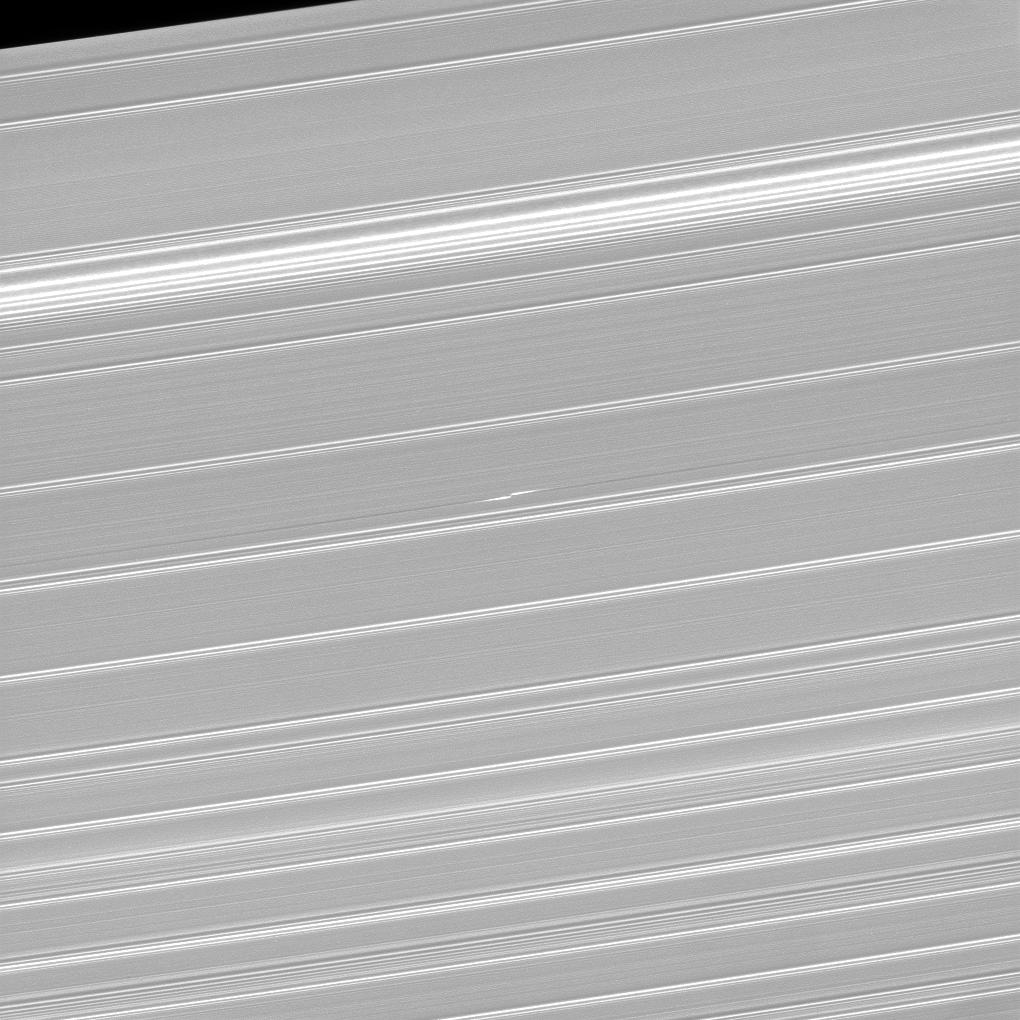

Checking in on Bleriot

What appears as a pair of bright dashes at the center of this image is one of the features rings scientists have dubbed “propellers.” This particular propeller, named Bleriot, marks the presence of a body that is much larger than the particles that surround it, yet too small to clear out a complete gap in the rings (like Pan and Daphnis) and become a moon in its own right. Although the moonlet at the core of the propeller is itself too small to see, the disturbances in the rings caused by its gravity betray its presence.

Cassini scientists have been tracking propeller features like this one for years in order to learn how their orbits change over time. From this, they hope to gain insight into how forming planets migrate in the disks in which they form.

For more on Bleriot, see PIA12792.

This view looks toward the sunlit side of the rings from about 59 degrees above the ring plane. The image was taken in visible light with the Cassini spacecraft narrow-angle camera on Jan. 9, 2017.

The view was acquired at a distance of approximately 223,000 miles (359,000 kilometers) from Saturn and at a Sun-Saturn-spacecraft, or phase, angle of 73 degrees. Image scale is 1.2 miles (2 kilometers) per pixel.

The Cassini mission is a cooperative project of NASA, ESA (the European Space Agency) and the Italian Space Agency. The Jet Propulsion Laboratory, a division of the California Institute of Technology in Pasadena, manages the mission for NASA’s Science Mission Directorate, Washington. The Cassini orbiter and its two onboard cameras were designed, developed and assembled at JPL. The imaging operations center is based at the Space Science Institute in Boulder, Colorado.

Credit: NASA/JPL-Caltech/Space Science Institute